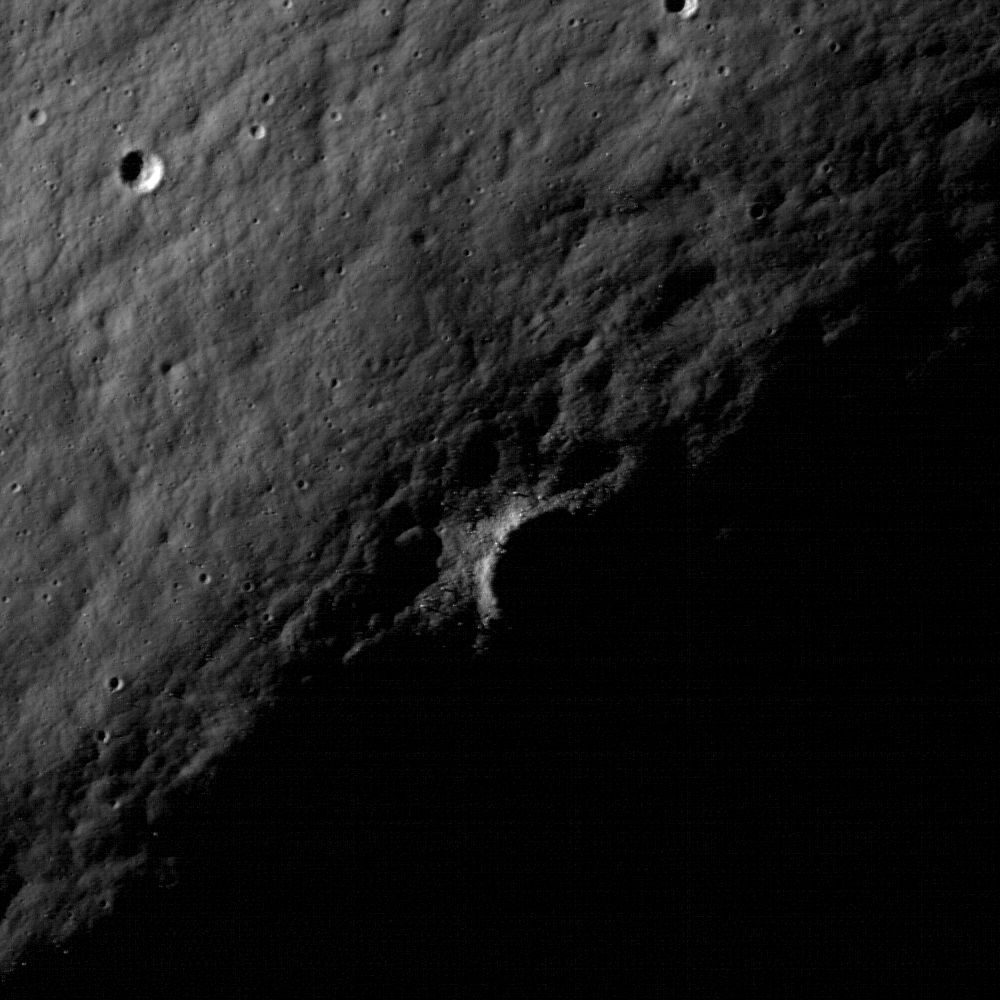

The Moon’s Largest Impact Basin

A crater within a crater within a basin: the interior of the South Pole-Aitken basin is one of the most compelling destinations on the Moon. NAC image M103196768LE; scene width is 520 meters, or 1706 feet.

The South Pole-Aitken (SPA) basin is the largest and oldest recognized impact basin on the Moon. Its diameter is roughly 2,500 km or 1,550 miles. The Moon’s circumference is just under 11,000 km, or 6835 miles, meaning the basin stretches across nearly a quarter of the Moon.

NASA’s Goddard Space Flight Center built and manages the mission for the Exploration Systems Mission Directorate at NASA Headquarters in Washington. The Lunar Reconnaissance Orbiter Camera was designed to acquire data for landing site certification and to conduct polar illumination studies and global mapping. Operated by Arizona State University, LROC consists of a pair of narrow-angle cameras (NAC) and a single wide-angle camera (WAC). The mission is expected to return over 70 terabytes of image data.

Credit: NASA/GSFC/Arizona State University